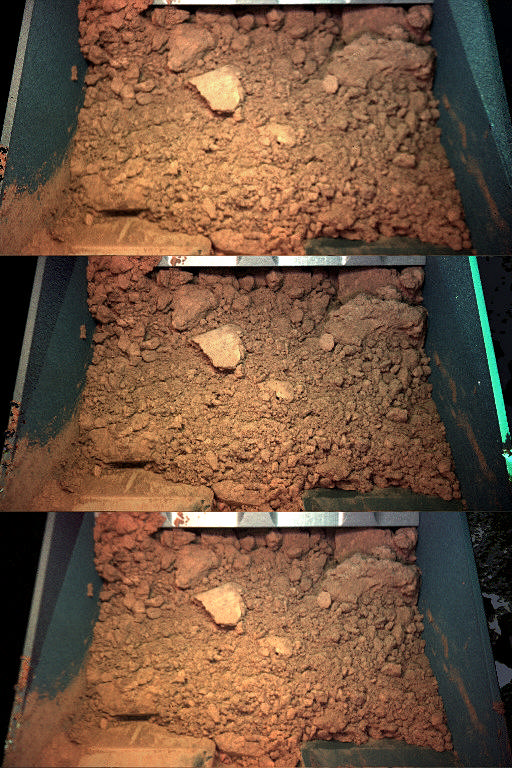

Color Views of Soil Scooped on Sol 9

These three color views show the Robotic Arm scoop from NASA’s Phoenix Mars Lander. The image shows a handful of Martian soil dug from the digging site informally called “Knave of Hearts,” from the trench informally called “Dodo,” on the ninth Martian day of the mission, or Sol 9 (June 3, 2008). “Dodo” is the same site as the earlier test trench dug on the seventh Martian day of the mission, or Sol 7 (June 1, 2008).

The Robotic Arm Camera took the three color views at different focus positions. Scientists can better study soil structure and estimate how much soil was collected by taking multiple images at different foci.

The Phoenix Mission is led by the University of Arizona, Tucson, on behalf of NASA. Project management of the mission is by NASA’s Jet Propulsion Laboratory, Pasadena, Calif. Spacecraft development is by Lockheed Martin Space Systems, Denver.

Photojournal Note: As planned, the Phoenix lander, which landed May 25, 2008 23:53 UTC, ended communications in November 2008, about six months after landing, when its solar panels ceased operating in the dark Martian winter.

Credit: NASA/JPL-Caltech/University of Arizona/Max Planck Institute